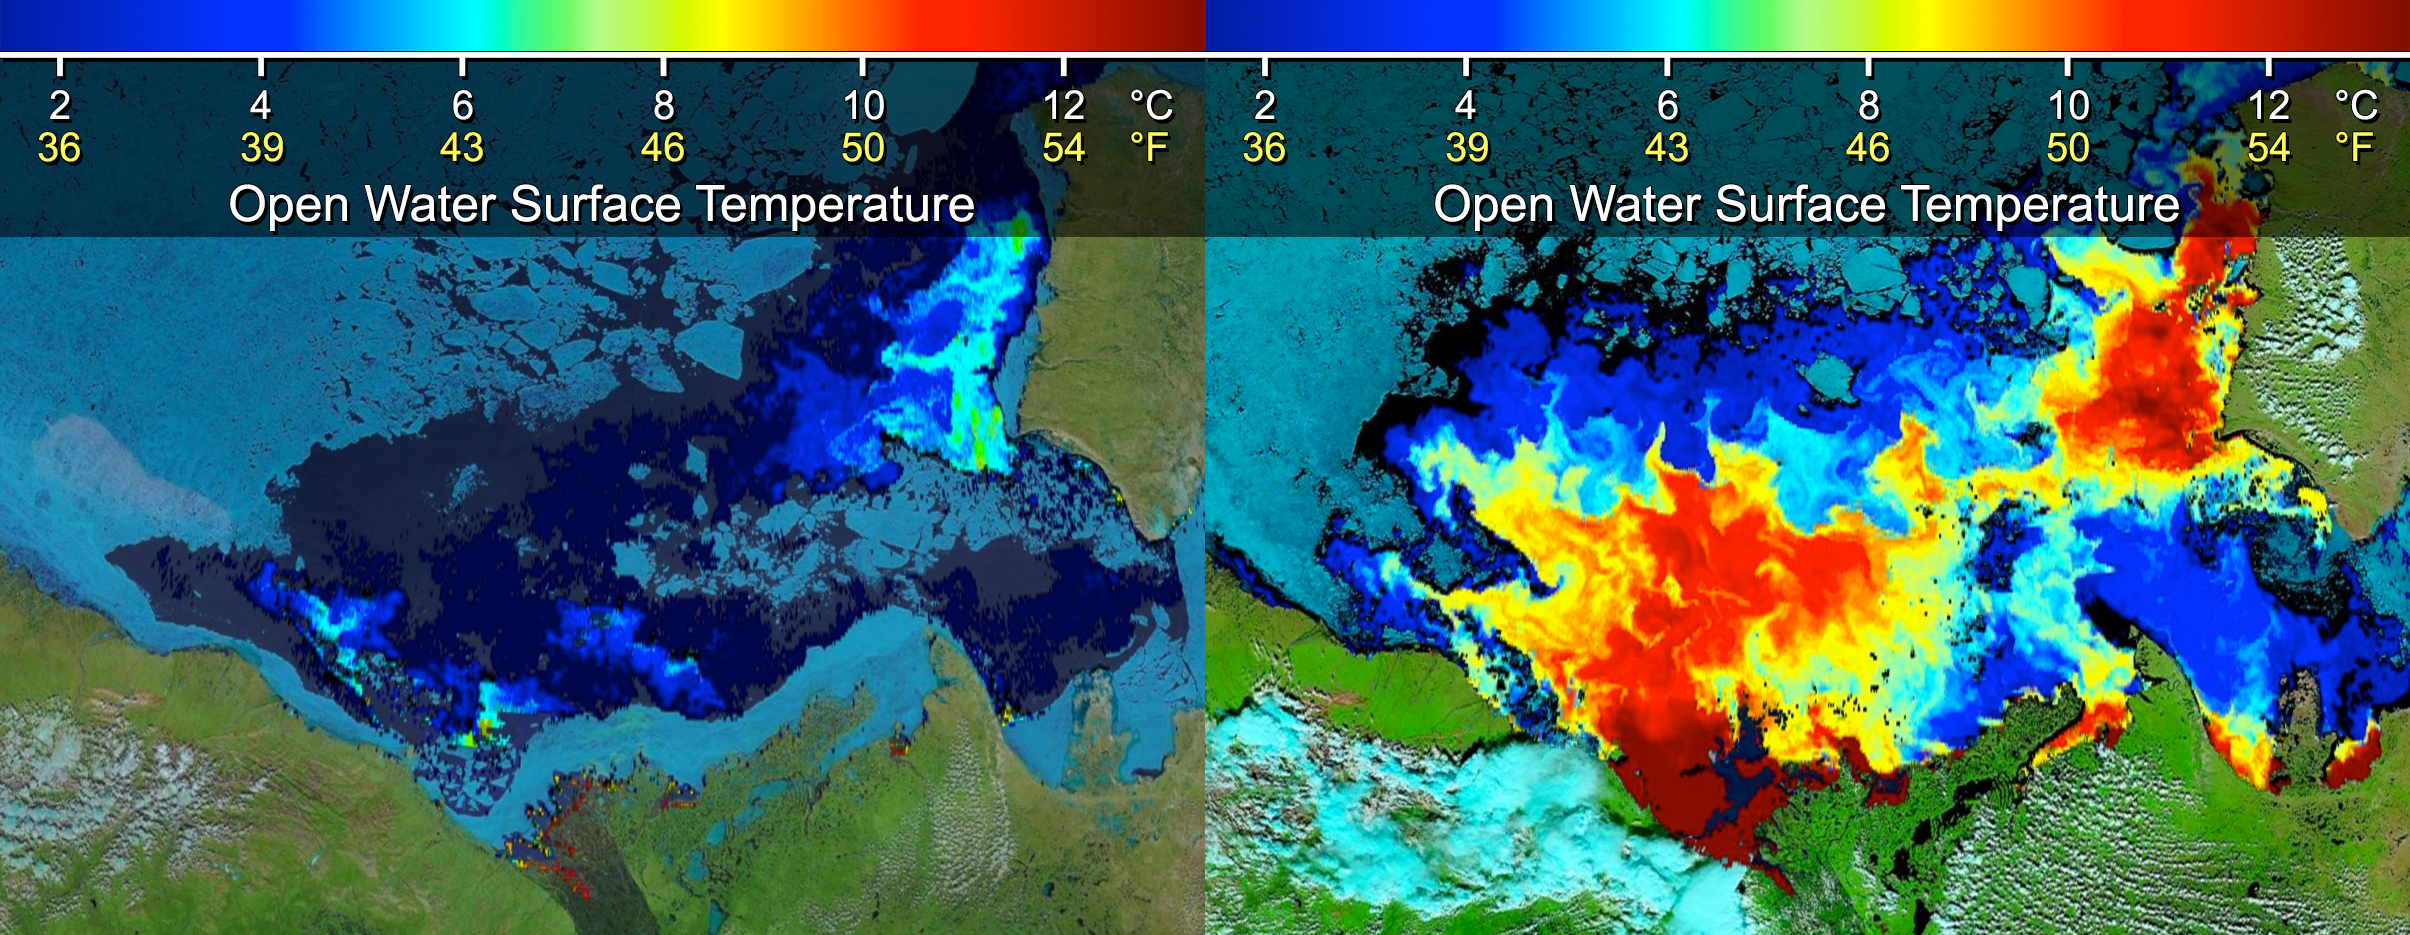

Warm Rivers Play Role in Arctic Sea Ice Melt

These images show sea surface temperatures of the Beaufort Sea where Canada’s Mackenzie River discharges into the Arctic Ocean, as measured by the Moderate Resolution Imaging Spectroradiometer (MODIS) instrument on NASA’s Terra spacecraft. The image at left was obtained June 14, 2012, before discharged waters from the Mackenzie River (located in the bottom center of the image) broke through the adjacent sea ice barrier (shown in light blue) stuck along the shore of the Mackenzie River delta. The image at right, acquired July 5, 2012, shows the extensive intrusion of heat carried by the river waters once they breached the sea ice barrier (shown in yellow, orange and red). Scientists saw an increase of 11.7 degrees Fahrenheit (6.5 degrees Celsius) in the surface temperature of the open water, which enhanced sea ice melt.

Credit: NASA